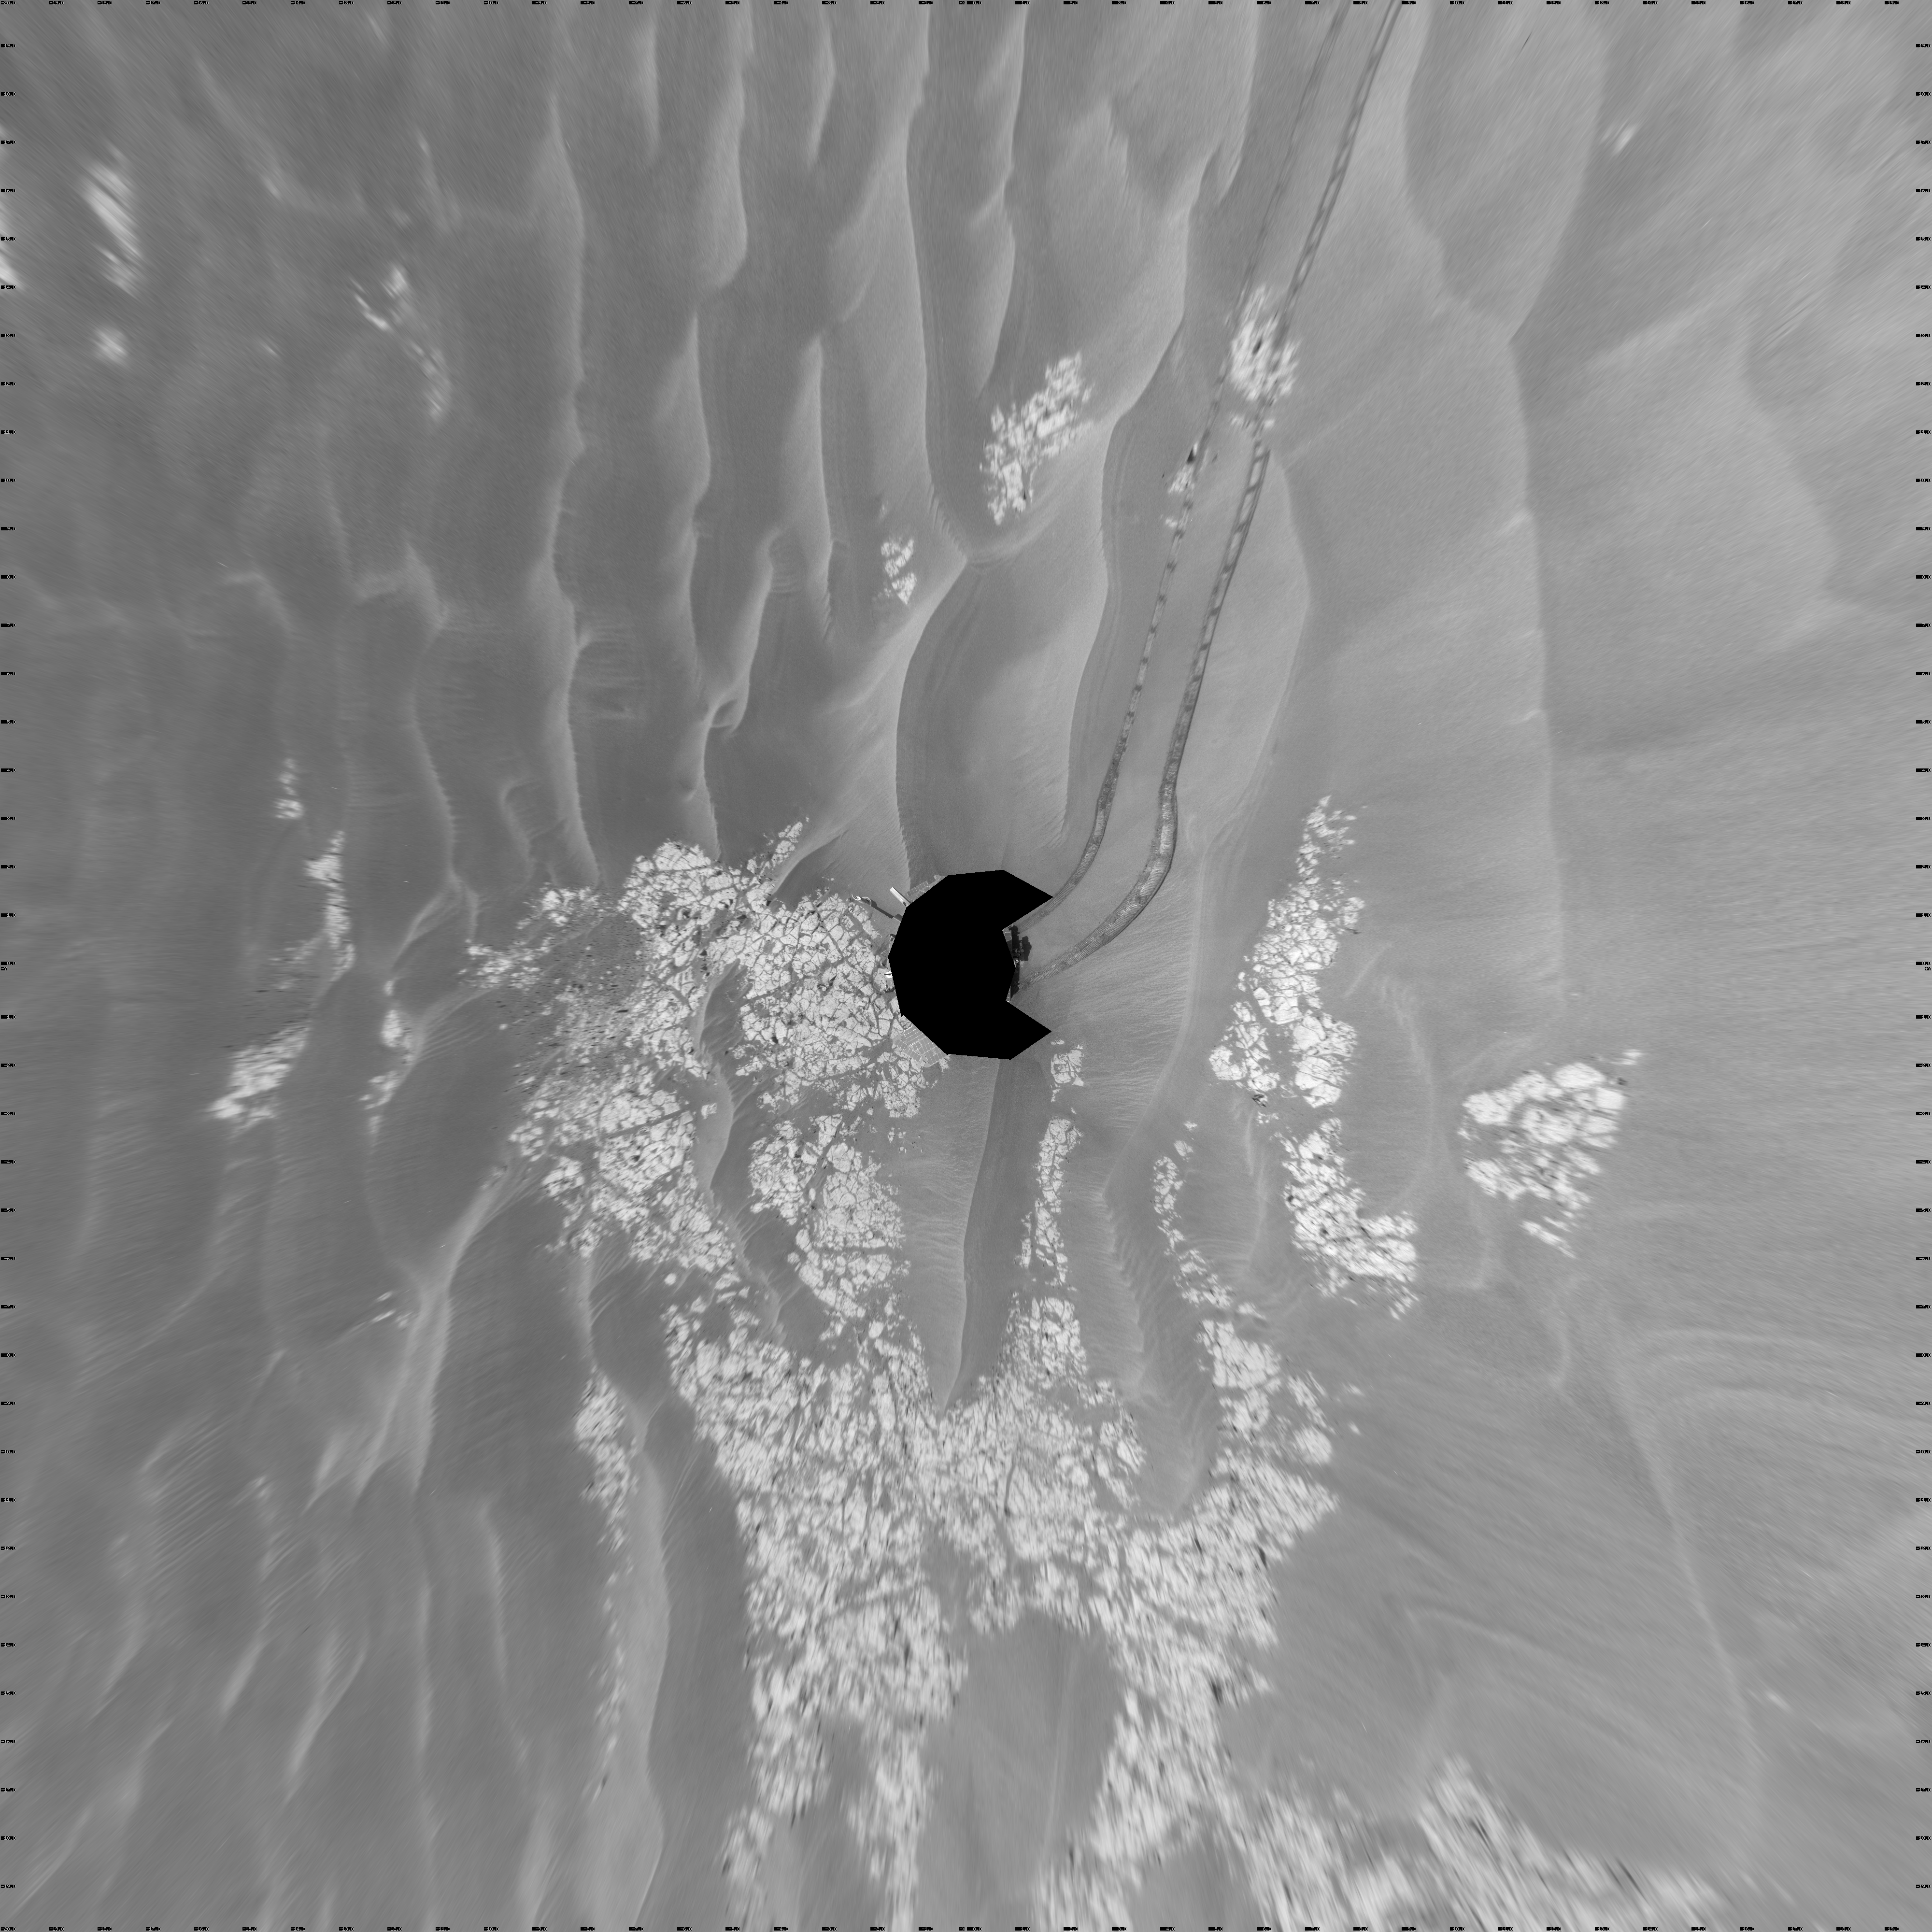

Opportunity’s View on Sols 1803 and 1804 (Vertical)

NASA’s Mars Exploration Rover Opportunity used its navigation camera to take the images combined into this full-circle view of the rover’s surroundings during the 1,803rd and 1,804th Martian days, or sols, of Opportunity’s surface mission (Feb. 18 and 19, 2009). South is at the center; north at both ends.

The rover had driven 55 meters on Sol 1803 before beginning to take the frames in this view. Tracks from that drive recede northward. For scale, the distance between the parallel wheel tracks is about 1 meter (about 40 inches).

The terrain in this portion of Mars’ Meridiani Planum region includes dark-toned sand ripples and lighter-toned bedrock.

This view is presented as a vertical projection with geometric seam correction.

Credit: NASA/JPL-Caltech